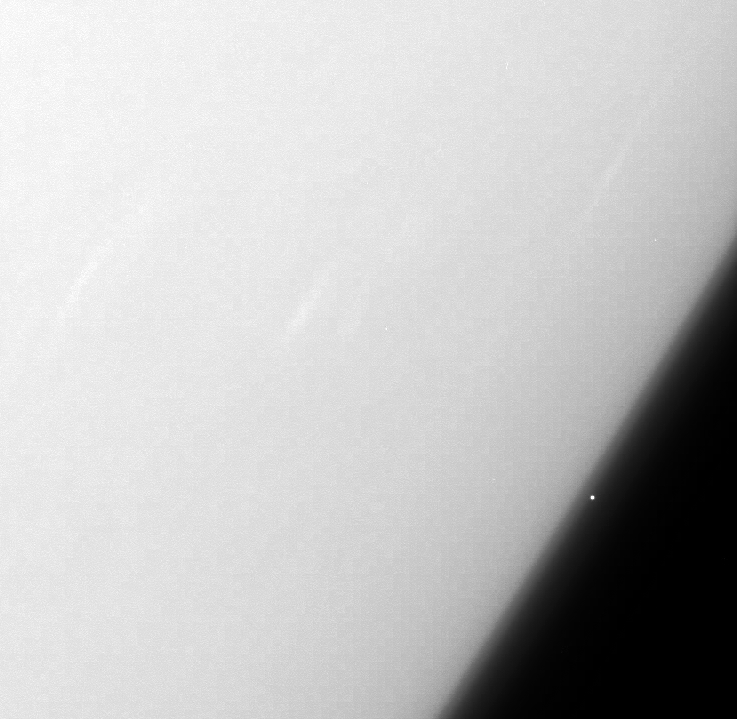

Cassini: the Profiler

The Cassini spacecraft continues to profile the haze structure and opacity in Saturn’s upper atmosphere with images like this, which captures Rigel, a star in Orion whose brightness is well-known, as it passes behind the planet.

The extent to which the star’s light is dimmed tells scientists about the sizes and amounts of the molecules and tiny particles that make up the atmospheric hazes.

The image was taken in visible red light with the Cassini spacecraft narrow-angle camera on June 30, 2004 at a distance of approximately 446,000 kilometers (277,000 miles) from Saturn. Image scale is 3 kilometers (2 miles) per pixel.

The Cassini-Huygens mission is a cooperative project of NASA, the European Space Agency and the Italian Space Agency. The Jet Propulsion Laboratory, a division of the California Institute of Technology in Pasadena, manages the mission for NASA’s Science Mission Directorate, Washington, D.C. The Cassini orbiter and its two onboard cameras were designed, developed and assembled at JPL. The imaging operations center is based at the Space Science Institute in Boulder, Colo.

Credit: NASA/JPL/Space Science Institute